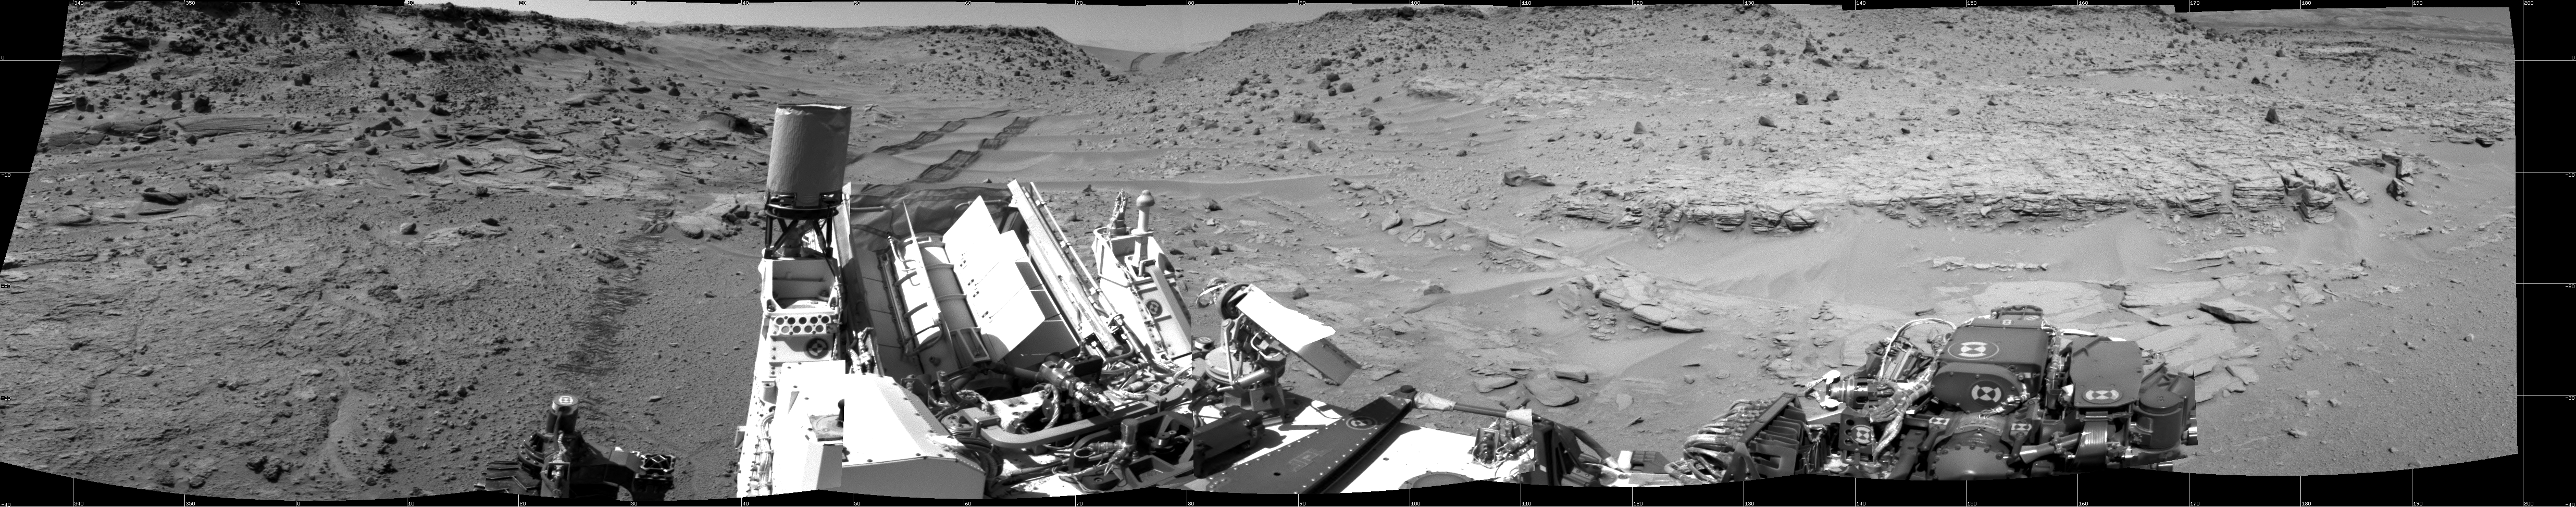

Panoramic View From West of ‘Dingo Gap’

This scene looking back at where Curiosity crossed a dune at “Dingo Gap” combines several exposures taken by the Navigation Camera (Navcam) high on the rover’s mast. The panorama is centered toward the east and spans about 225 degrees, from north-northwest at the left to west-southwest at the right. For scale, the distance between Curiosity’s parallel wheel tracks is about 9 feet (2.7 meters). The panorama is presented here as a cylindrical projection.

The component images were taken during the 539th Martian day, or sol, of the rover’s work on Mars (Feb. 10, 2014) from a location reached by a drive the preceding sol. Curiosity crossed the dune at Dingo Gap, near the middle of the horizon of this scene, on Sol 535 (Feb. 6, 2014). The dune is about 3 feet (1 meter) tall.

The high-mounted cylinder on the rear part of the vehicle is the rover’s UHF (ultrahigh frequency) antenna. The set of disks mounted below it is part of the calibration target for Curiosity’s Chemistry and Camera (ChemCam) instrument. The ball-on-a-stick device in the foreground is the calibration target, including a sundial, for Curiosity’s Mast Camera (Mastcam). To the right of the UHF antenna in this image are the radiator fins for Curiosity’s power supply, a radioisotope thermoelectric generator.

NASA’s Jet Propulsion Laboratory, a division of the California Institute of Technology, Pasadena, manages the Mars Science Laboratory Project for NASA’s Science Mission Directorate, Washington. JPL designed and built the project’s Curiosity rover and the rover’s Navcam.

Credit: NASA/JPL-Caltech